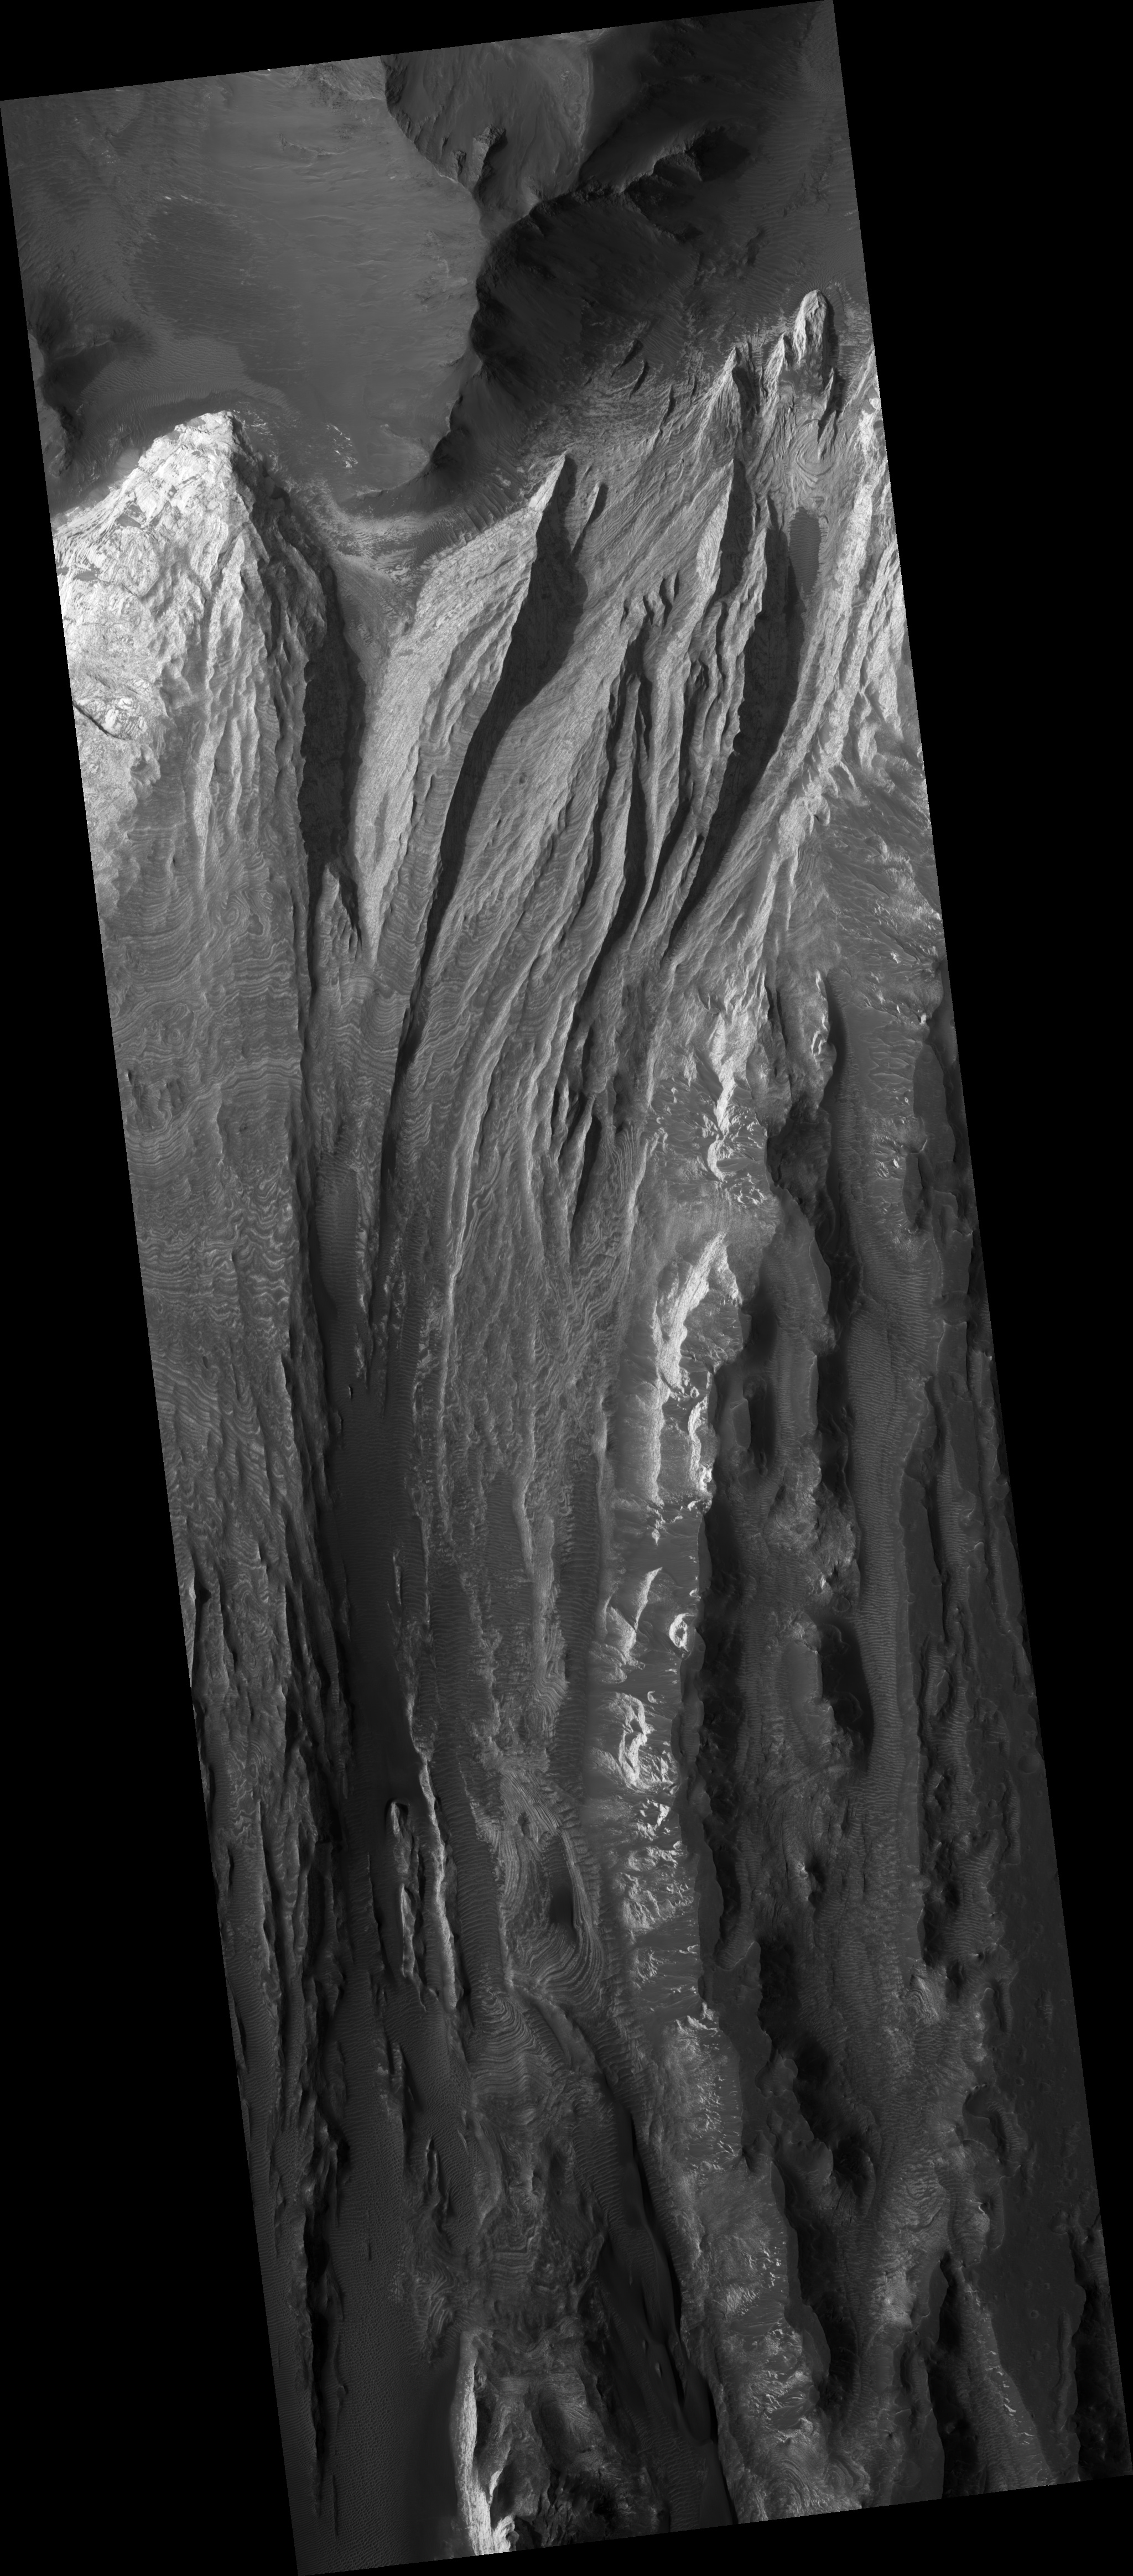

Very Fine Layers in Juventae Chasma

This HiRISE image (PSP_002590_1765) shows a portion of the light-toned layered deposits in Juventae Chasma.

Juventae Chasma is a large trough just north of the main part of Valles Marineris, and may have been the source region for giant floods long ago. There are currently several large hills of layered rock on the chasma floor, likely remnants of a deposit which was once more extensive. Among the possible origins of the layered deposits are lake sediments, volcanic material of various origins (possibly erupted under ice), or deposits of aeolian sand and dust.

The subimage shows some extremely thin beds within one of the mounds (center). These are probably sheets of material lying nearly flat, and are some of the finest-scale layers observed on Mars. It is possible that in places layer boundaries are accentuated by variable amounts of dark wind-blown dust, which buries the layers in some parts of the image; nevertheless, some of the layering must be extremely thin.

The layers are actually even more thin than they appear, since the slope of the mound makes them appear wider. The occurrence of many thin layers indicates many events or variations in deposition while this material was forming.

Observation Toolbox
Acquisition date: 2 February 2007
Local Mars time: 3:43PM
Degrees latitude (centered): -3.3°
Degrees longitude (East): 298.3°
Range to target site: 266.8 km (166.7 miles)
Original image scale range: 26.7 cm/pixel (with 1 x 1 binning) so objects ~80 cm across are resolved
Map-projected scale: 25 cm/pixel and north is up
Map-projection: EQUIRECTANGULAR
Emission angle: 2.4°
Phase angle: 53.6°
Solar incidence angle: 56°, with the Sun about 34° above the horizon
Solar longitude: 183.7°, Northern Summer

NASA’s Jet Propulsion Laboratory, a division of the California Institute of Technology in Pasadena, manages the Mars Reconnaissance Orbiter for NASA’s Science Mission Directorate, Washington. Lockheed Martin Space Systems, Denver, is the prime contractor for the project and built the spacecraft. The High Resolution Imaging Science Experiment is operated by the University of Arizona, Tucson, and the instrument was built by Ball Aerospace and Technology Corp., Boulder, Colo.

Credit: NASA/JPL/Univ. of Arizona